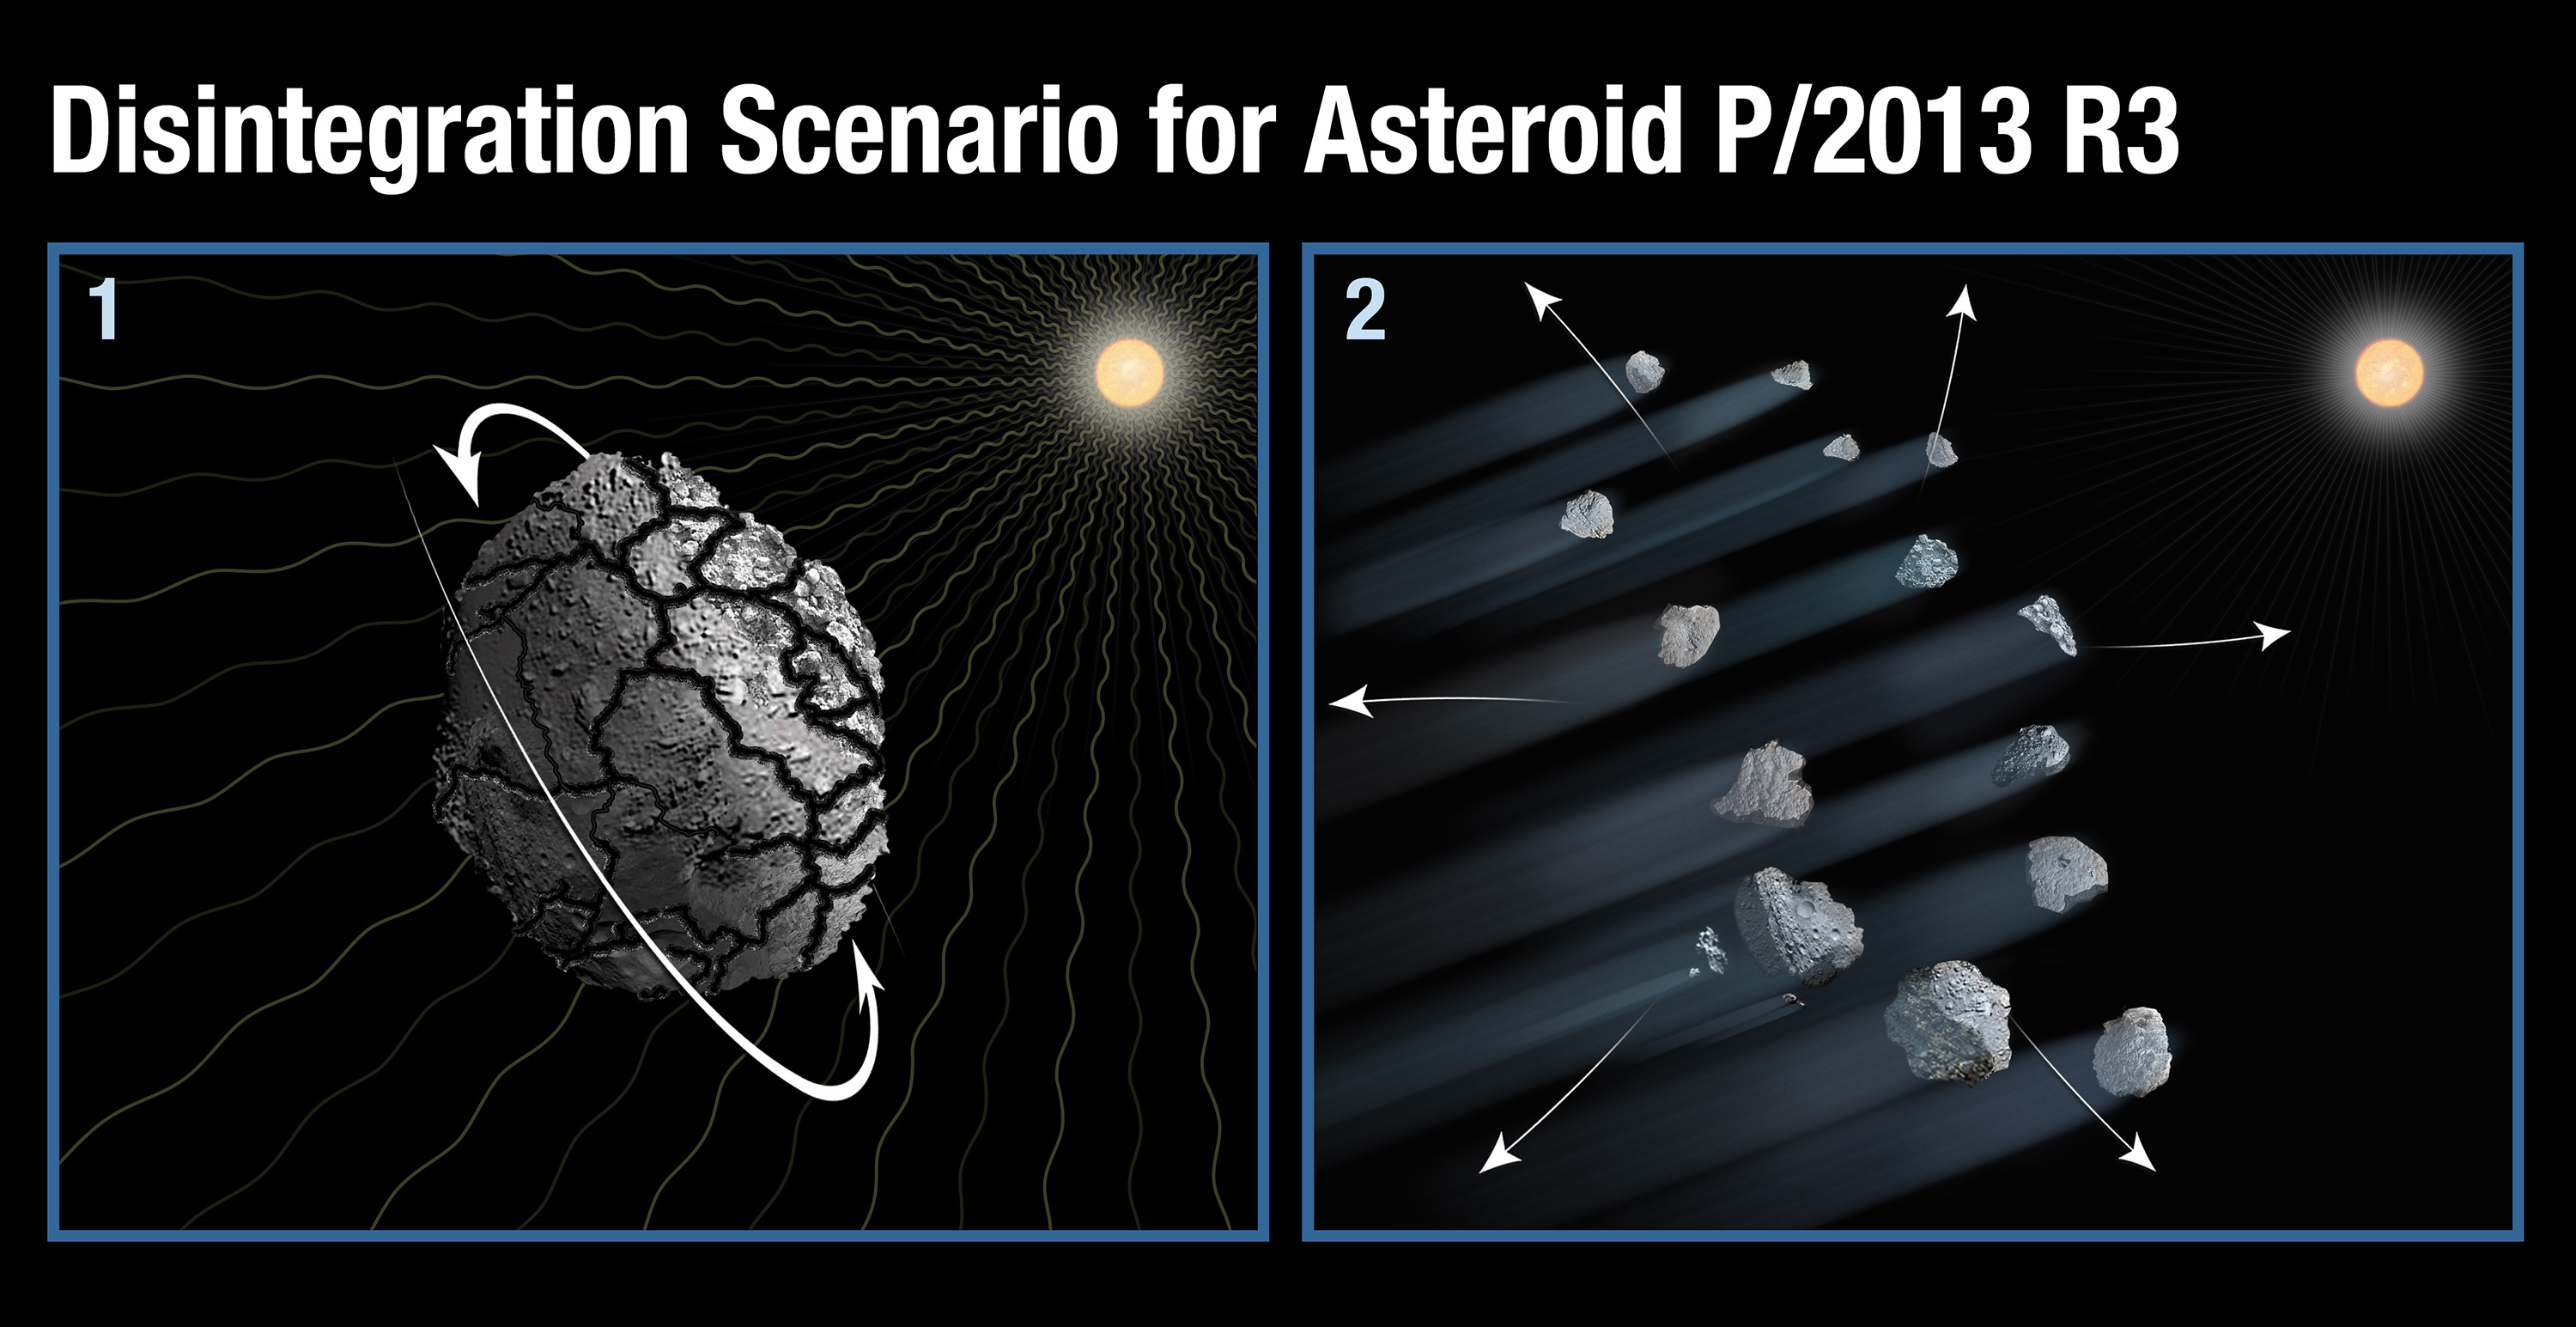

Disintegration Scenario for Asteroid P/2013 R3

Object Name: P/2013 R3

Credit: Illustration: NASA, ESA, and A. Feild (STScI)